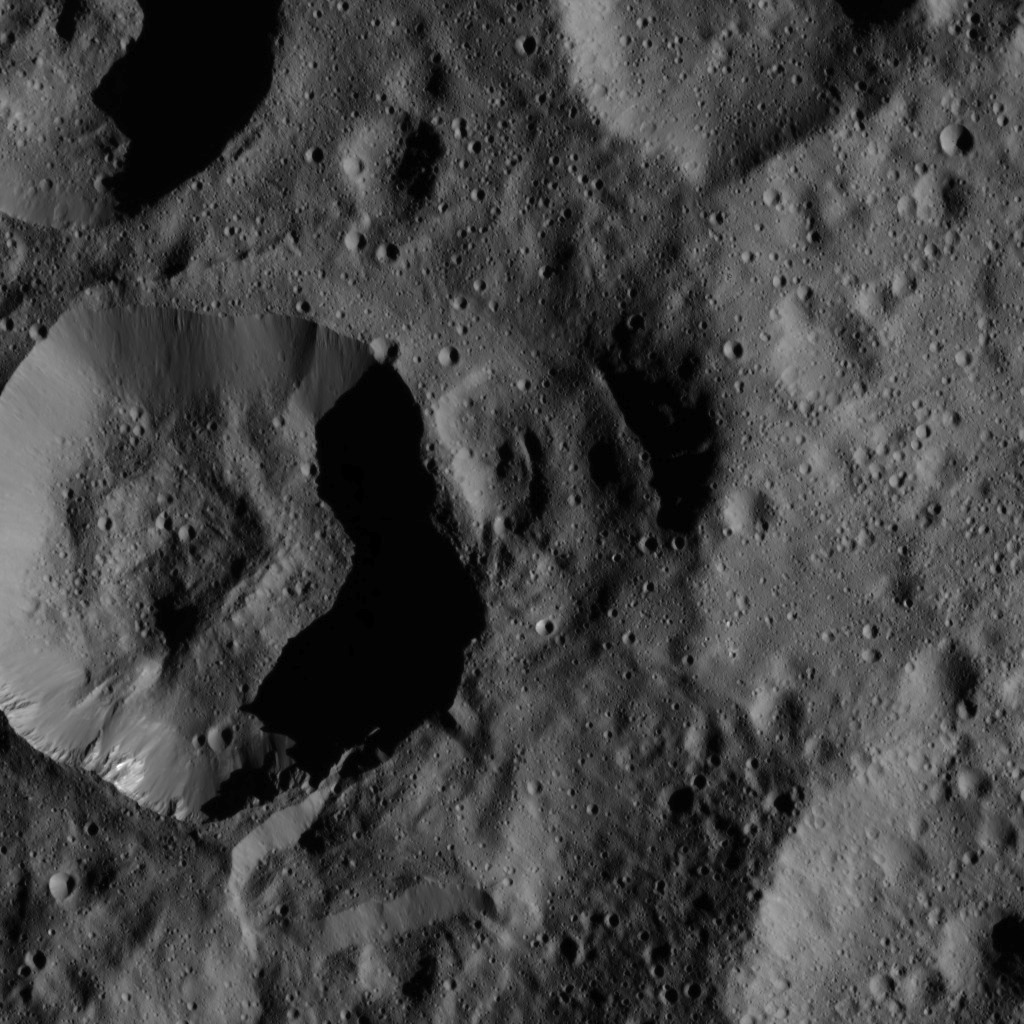

Dawn LAMO Image 46

This image, taken by NASA’s Dawn spacecraft, shows unnamed craters high in the northern hemisphere of Ceres. A bright patch of material can be seen on the upper wall of the large crater (near the lower left corner of the view).

Dawn acquired the image on Jan. 25, 2016, from its low-altitude mapping orbit, at a distance of about 240 miles (385 kilometers) from the surface. The image resolution is 120 feet (35 meters) per pixel.

Dawn’s mission is managed by JPL for NASA’s Science Mission Directorate in Washington. Dawn is a project of the directorate’s Discovery Program, managed by NASA’s Marshall Space Flight Center in Huntsville, Alabama. UCLA is responsible for overall Dawn mission science. Orbital ATK, Inc., in Dulles, Virginia, designed and built the spacecraft. The German Aerospace Center, the Max Planck Institute for Solar System Research, the Italian Space Agency and the Italian National Astrophysical Institute are international partners on the mission team.

Credit: NASA/JPL-Caltech/UCLA/MPS/DLR/IDA